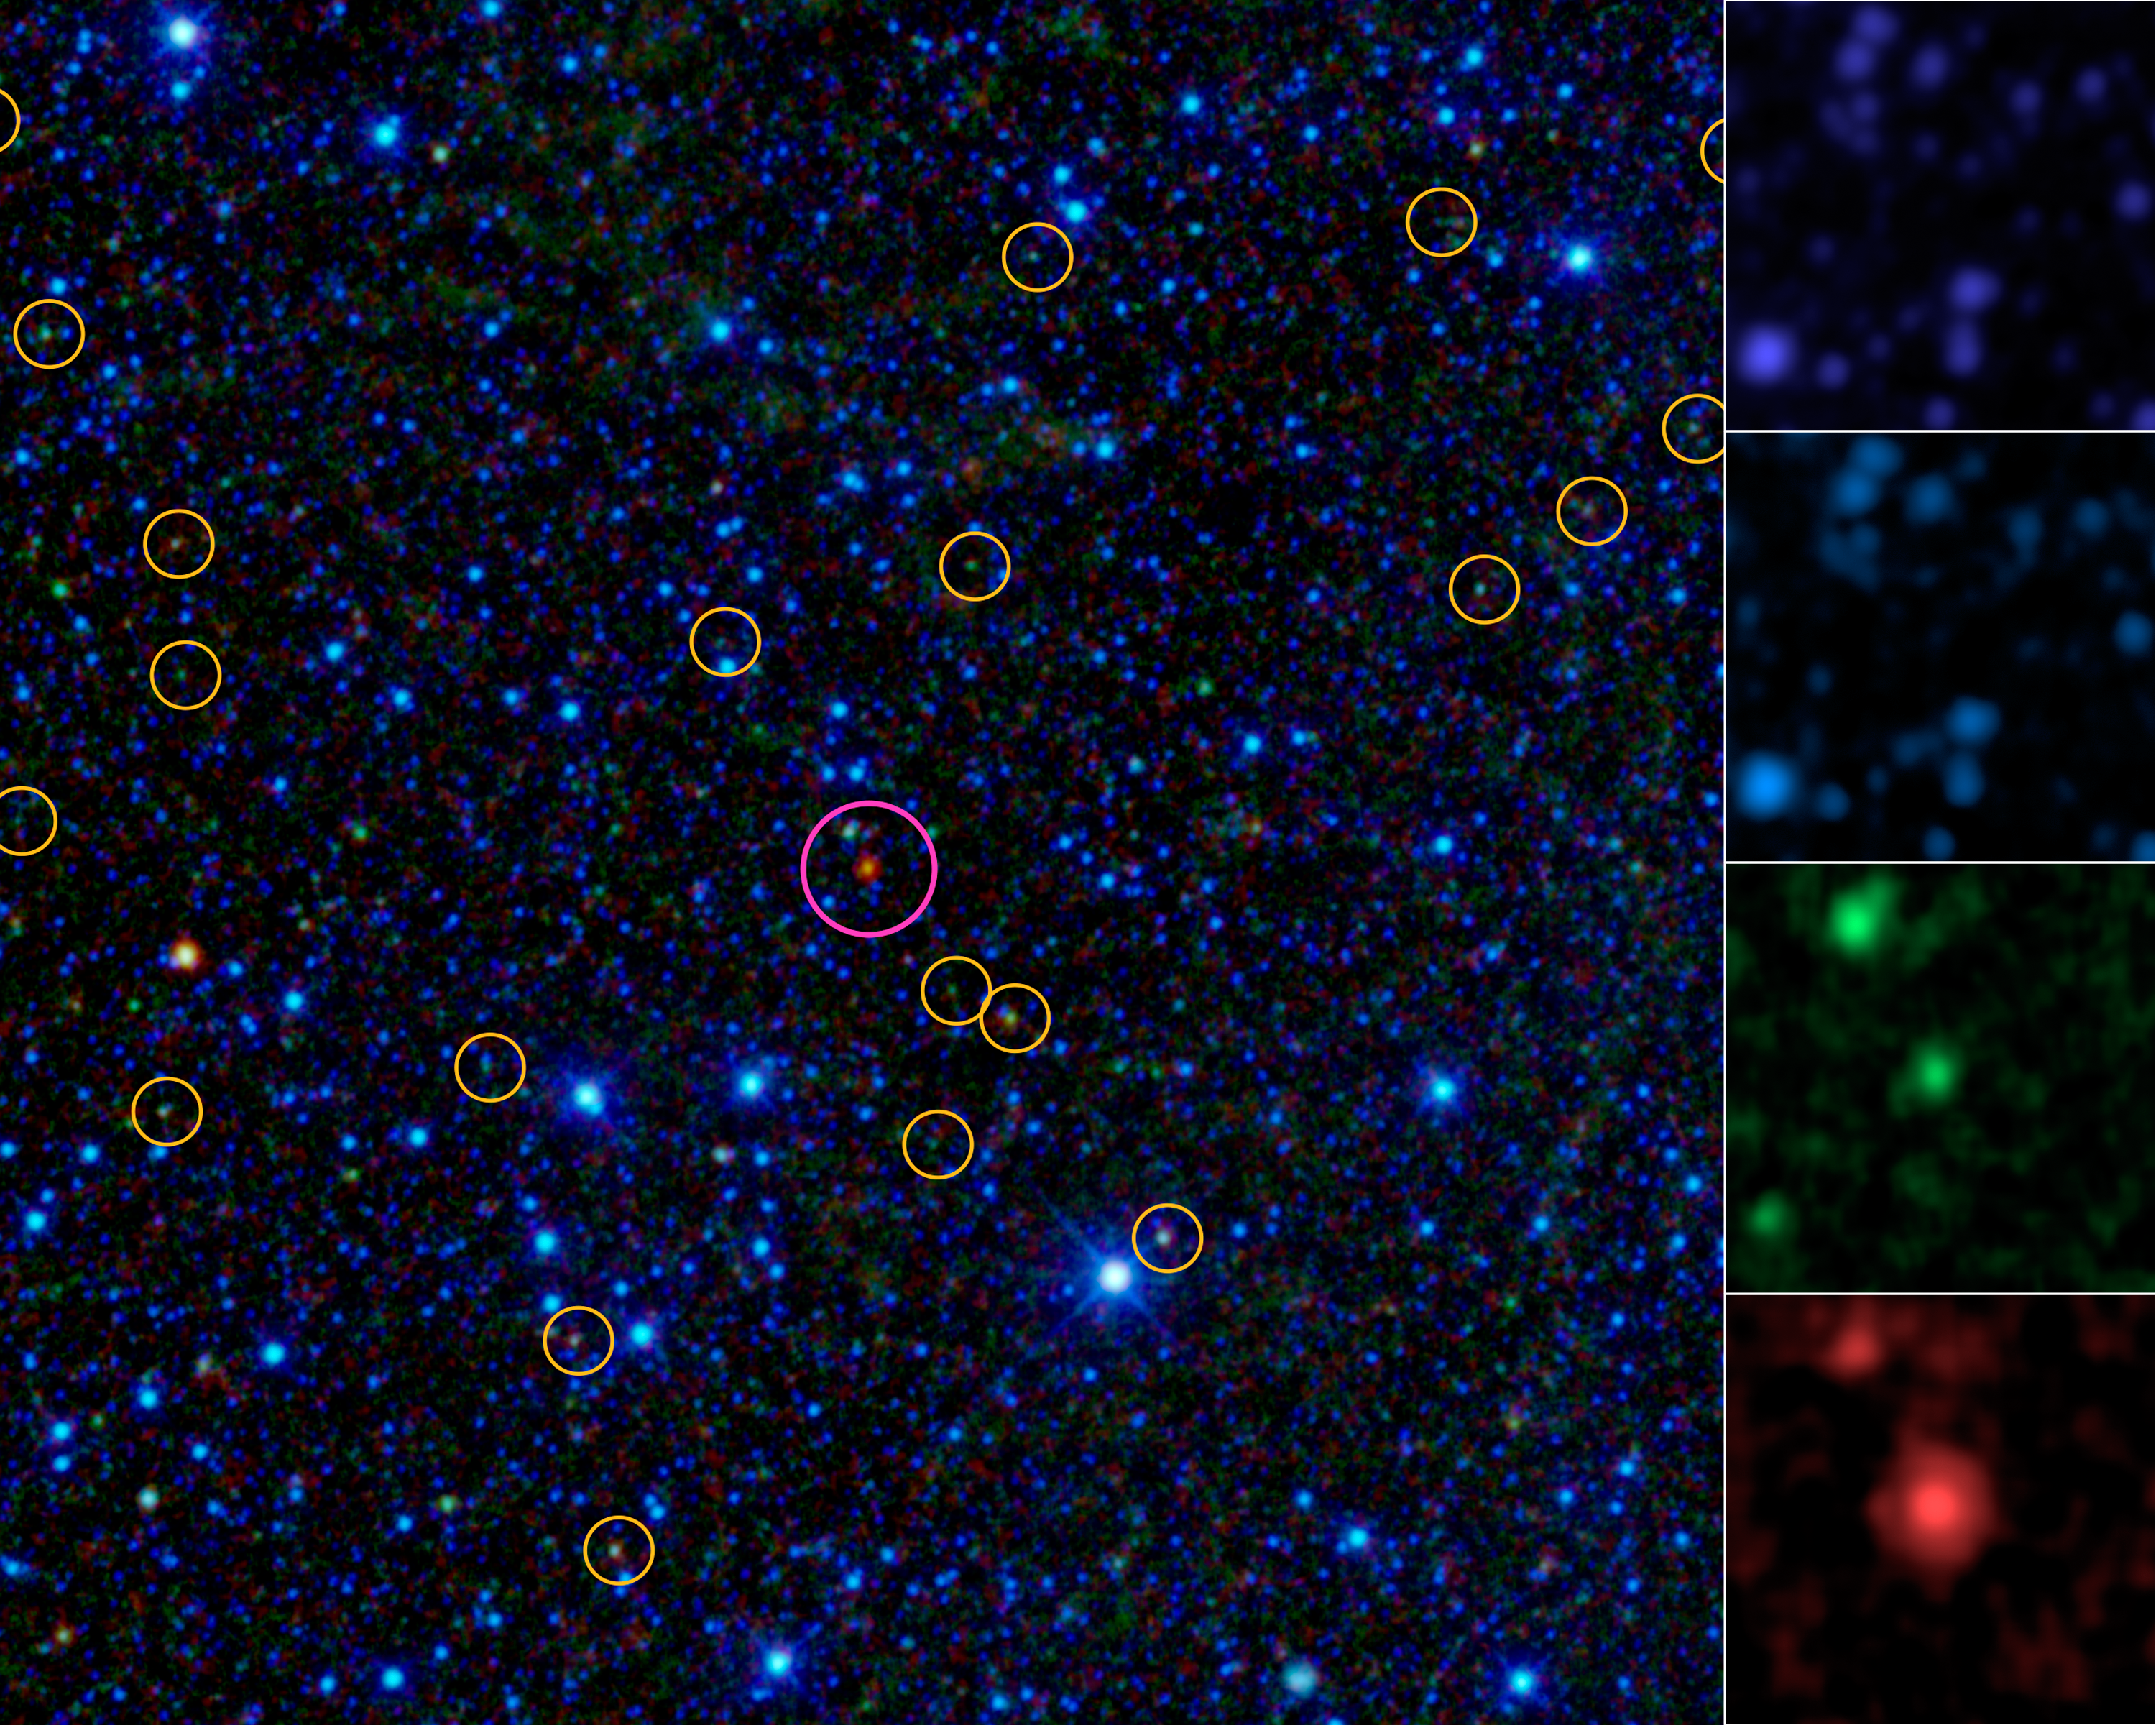

Homing in on ‘Hot Dogs’

This image is a portion of the all-sky survey from NASA’s Wide-field Infrared Survey Explorer, or WISE. It highlights the first of about 1,000 “hot DOGs” found by the mission (magenta circle). Hot DOGs are hot dust-obscured galaxies and are among the most powerful galaxies known. Yellow circles are active supermassive black holes found by WISE, which are much more common.

The panels at right show the “Hot DOG” as seen in the four individual infrared bands obtained by WISE. These images are at wavelengths from 5 to 30 times redder than what our eyes can see, with the shortest wavelengths at top, and longest at bottom.

Dust affects shorter wavelengths more than longer wavelengths. These objects are so dusty that not only their visible light but also their shorter-wavelength infrared light is blocked, as evident by their apparent absence in the top two panels. Less than one in 100,000 WISE sources are similarly prominent only in the two longer-wavelength WISE infrared bands.

NASA’s Jet Propulsion Laboratory, Pasadena, Calif., manages, and operated WISE for NASA’s Science Mission Directorate. The spacecraft was put into hibernation mode after it scanned the entire sky twice, completing its main objectives. Edward Wright is the principal investigator and is at UCLA. The mission was selected competitively under NASA’s Explorers Program managed by the agency’s Goddard Space Flight Center in Greenbelt, Md. The science instrument was built by the Space Dynamics Laboratory in Logan, Utah. The spacecraft was built by Ball Aerospace & Technologies Corp. in Boulder, Colo. Science operations and data processing take place at the Infrared Processing and Analysis Center at the California Institute of Technology in Pasadena. Caltech manages JPL for NASA.

Credit: NASA/JPL-Caltech/UCLA